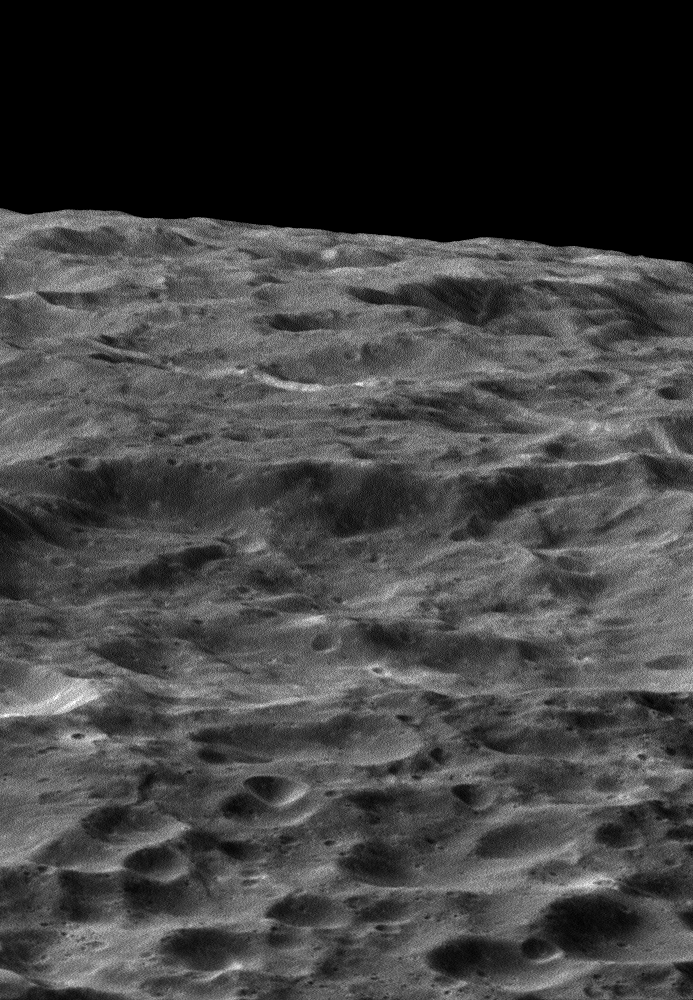

Dione’s Impact-Battered Icescape

NASA’s Cassini spacecraft gazes out upon a rolling, cratered landscape in this oblique view of Saturn’s moon Dione. A record of impacts large and small is preserved in the moon’s ancient, icy surface.

The image was obtained in visible light with the Cassini spacecraft wide-angle camera during a close flyby of the icy moon on Aug. 17, 2015. The view was acquired at an altitude of approximately 470 miles (750 kilometers) above Dione and has an image scale of about 150 feet (45 meters) per pixel. North on Dione is down.

The Cassini mission is a cooperative project of NASA, ESA (the European Space Agency) and the Italian Space Agency. The Jet Propulsion Laboratory, a division of the California Institute of Technology in Pasadena, manages the mission for NASA’s Science Mission Directorate, Washington. The Cassini orbiter and its two onboard cameras were designed, developed and assembled at JPL. The imaging operations center is based at the Space Science Institute in Boulder, Colorado.

Credit: NASA/JPL-Caltech/Space Science Institute